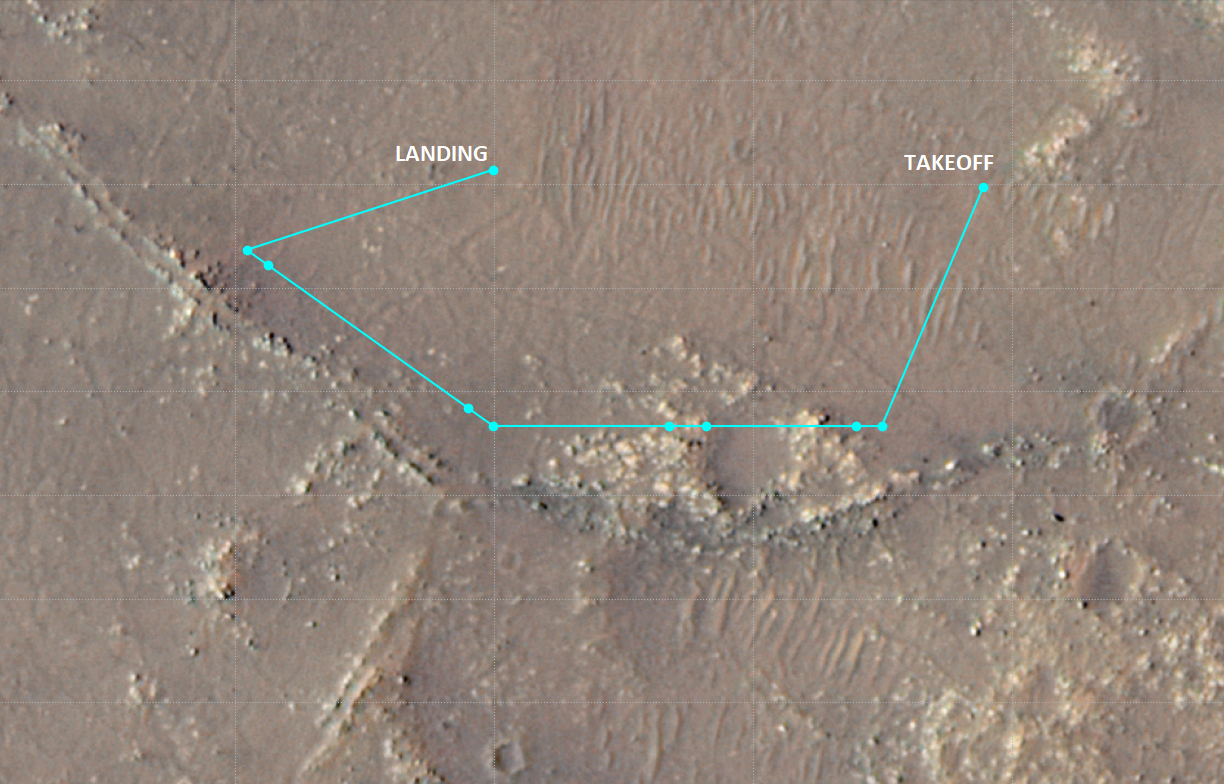

Ingenuity Flight 10 Ground Track

This annotated image of Mars’ Jezero Crater depicts the ground track and waypoints of the Ingenuity Mars Helicopter’s planned tenth flight, scheduled to take place no earlier than Saturday, July 24. The image was generated using terrain imaged by the HiRISE camera aboard NASA’s Mars Reconnaissance Orbiter. The goal of Flight 10 is to obtain 3D imagery of geologic features that are of interest to the agency’s Perseverance rover science team.

The pale-blue dots indicate mission waypoints. The first and last waypoints provide takeoff and landing locations. Waypoints 2 through 9 indicate where Ingenuity’s color Return to Earth (RTE) camera will take pictures that could be made into stereo images.

The University of Arizona, in Tucson, operates HiRISE, which was built by Ball Aerospace & Technologies Corp., in Boulder, Colorado. NASA’s Jet Propulsion Laboratory, a division of Caltech in Pasadena, California, manages the Mars Reconnaissance Orbiter Project for NASA’s Science Mission Directorate in Washington.

The Ingenuity Mars Helicopter was built by JPL, which also manages the technology demonstration project for NASA Headquarters. It is supported by NASA’s Science, Aeronautics Research, and Space Technology mission directorates. NASA’s Ames Research Center in California’s Silicon Valley, and NASA’s Langley Research Center in Hampton, Virginia, provided significant flight performance analysis and technical assistance during Ingenuity’s development. AeroVironment Inc., Qualcomm, and SolAero also provided design assistance and major vehicle components. Lockheed Martin Space designed and manufactured the Mars Helicopter Delivery System.

Credit: NASA/JPL-Caltech/University of Arizona